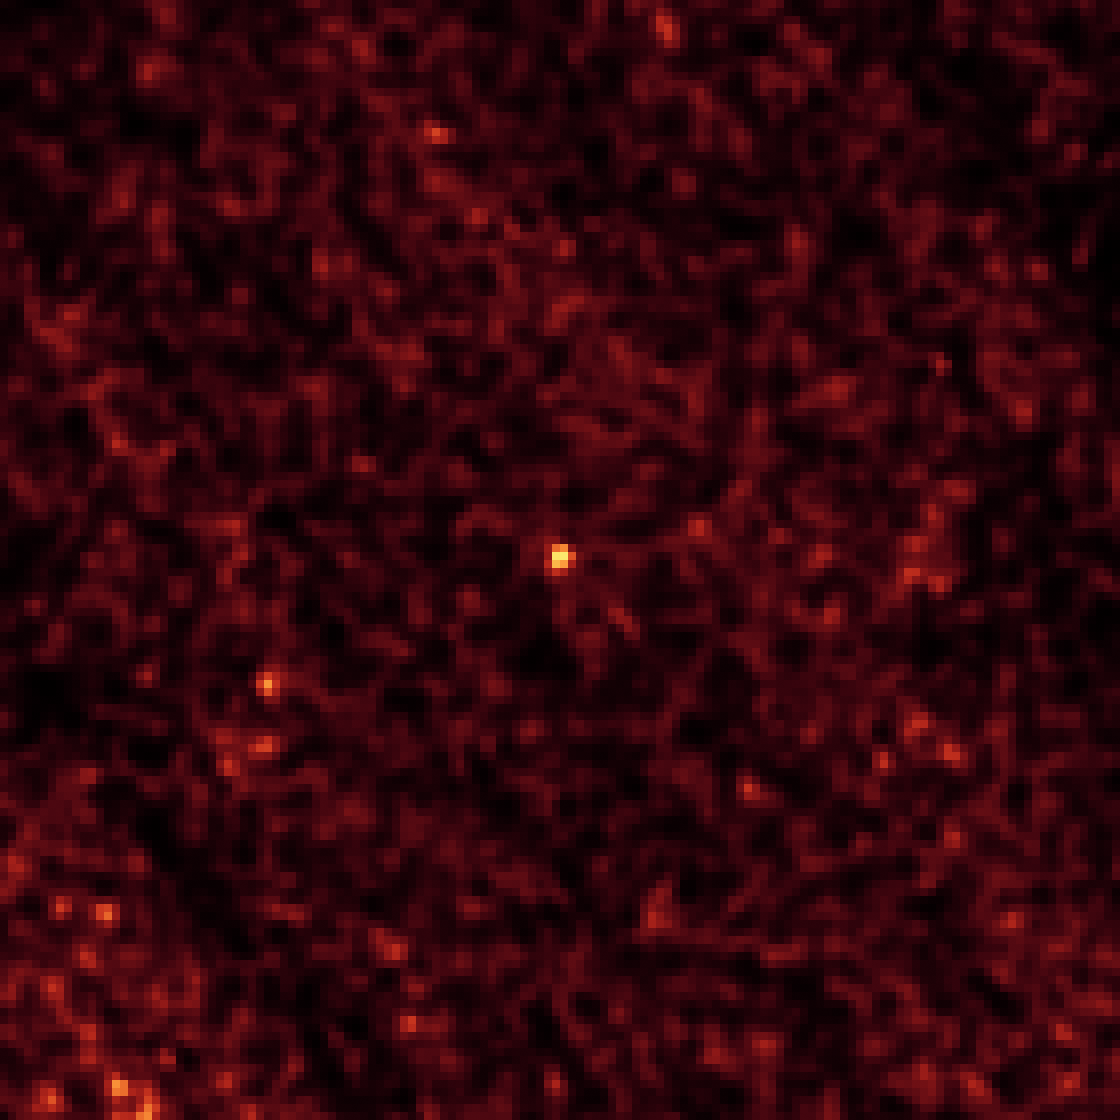

I Spy a Little Asteroid With My Infrared Eye

This image of asteroid 2011 MD was taken by NASA’s Spitzer Space Telescope in Feb. 2014, over a period of 20 hours. The long observation, taken in infrared light, was needed to pick up the faint signature of the small asteroid (center of frame). The Spitzer observations helped narrow down the size of the space rock to roughly 20 feet (6 meters), making it one of a few candidates for NASA’s proposed Asteroid Redirect Mission for which sizes are approximately known.

This image was taken by Spitzer’s Infrared Array Camera at a wavelength of 4.5 microns.

NASA’s Jet Propulsion Laboratory, Pasadena, Calif., manages the Spitzer Space Telescope mission for NASA’s Science Mission Directorate, Washington. Science operations are conducted at the Spitzer Science Center at the California Institute of Technology in Pasadena. Spacecraft operations are based at Lockheed Martin Space Systems Company, Littleton, Colorado. Data are archived at the Infrared Science Archive housed at the Infrared Processing and Analysis Center at Caltech. Caltech manages JPL for NASA.

Credit: NASA/JPL-Caltech/Northern Arizona University/SAO